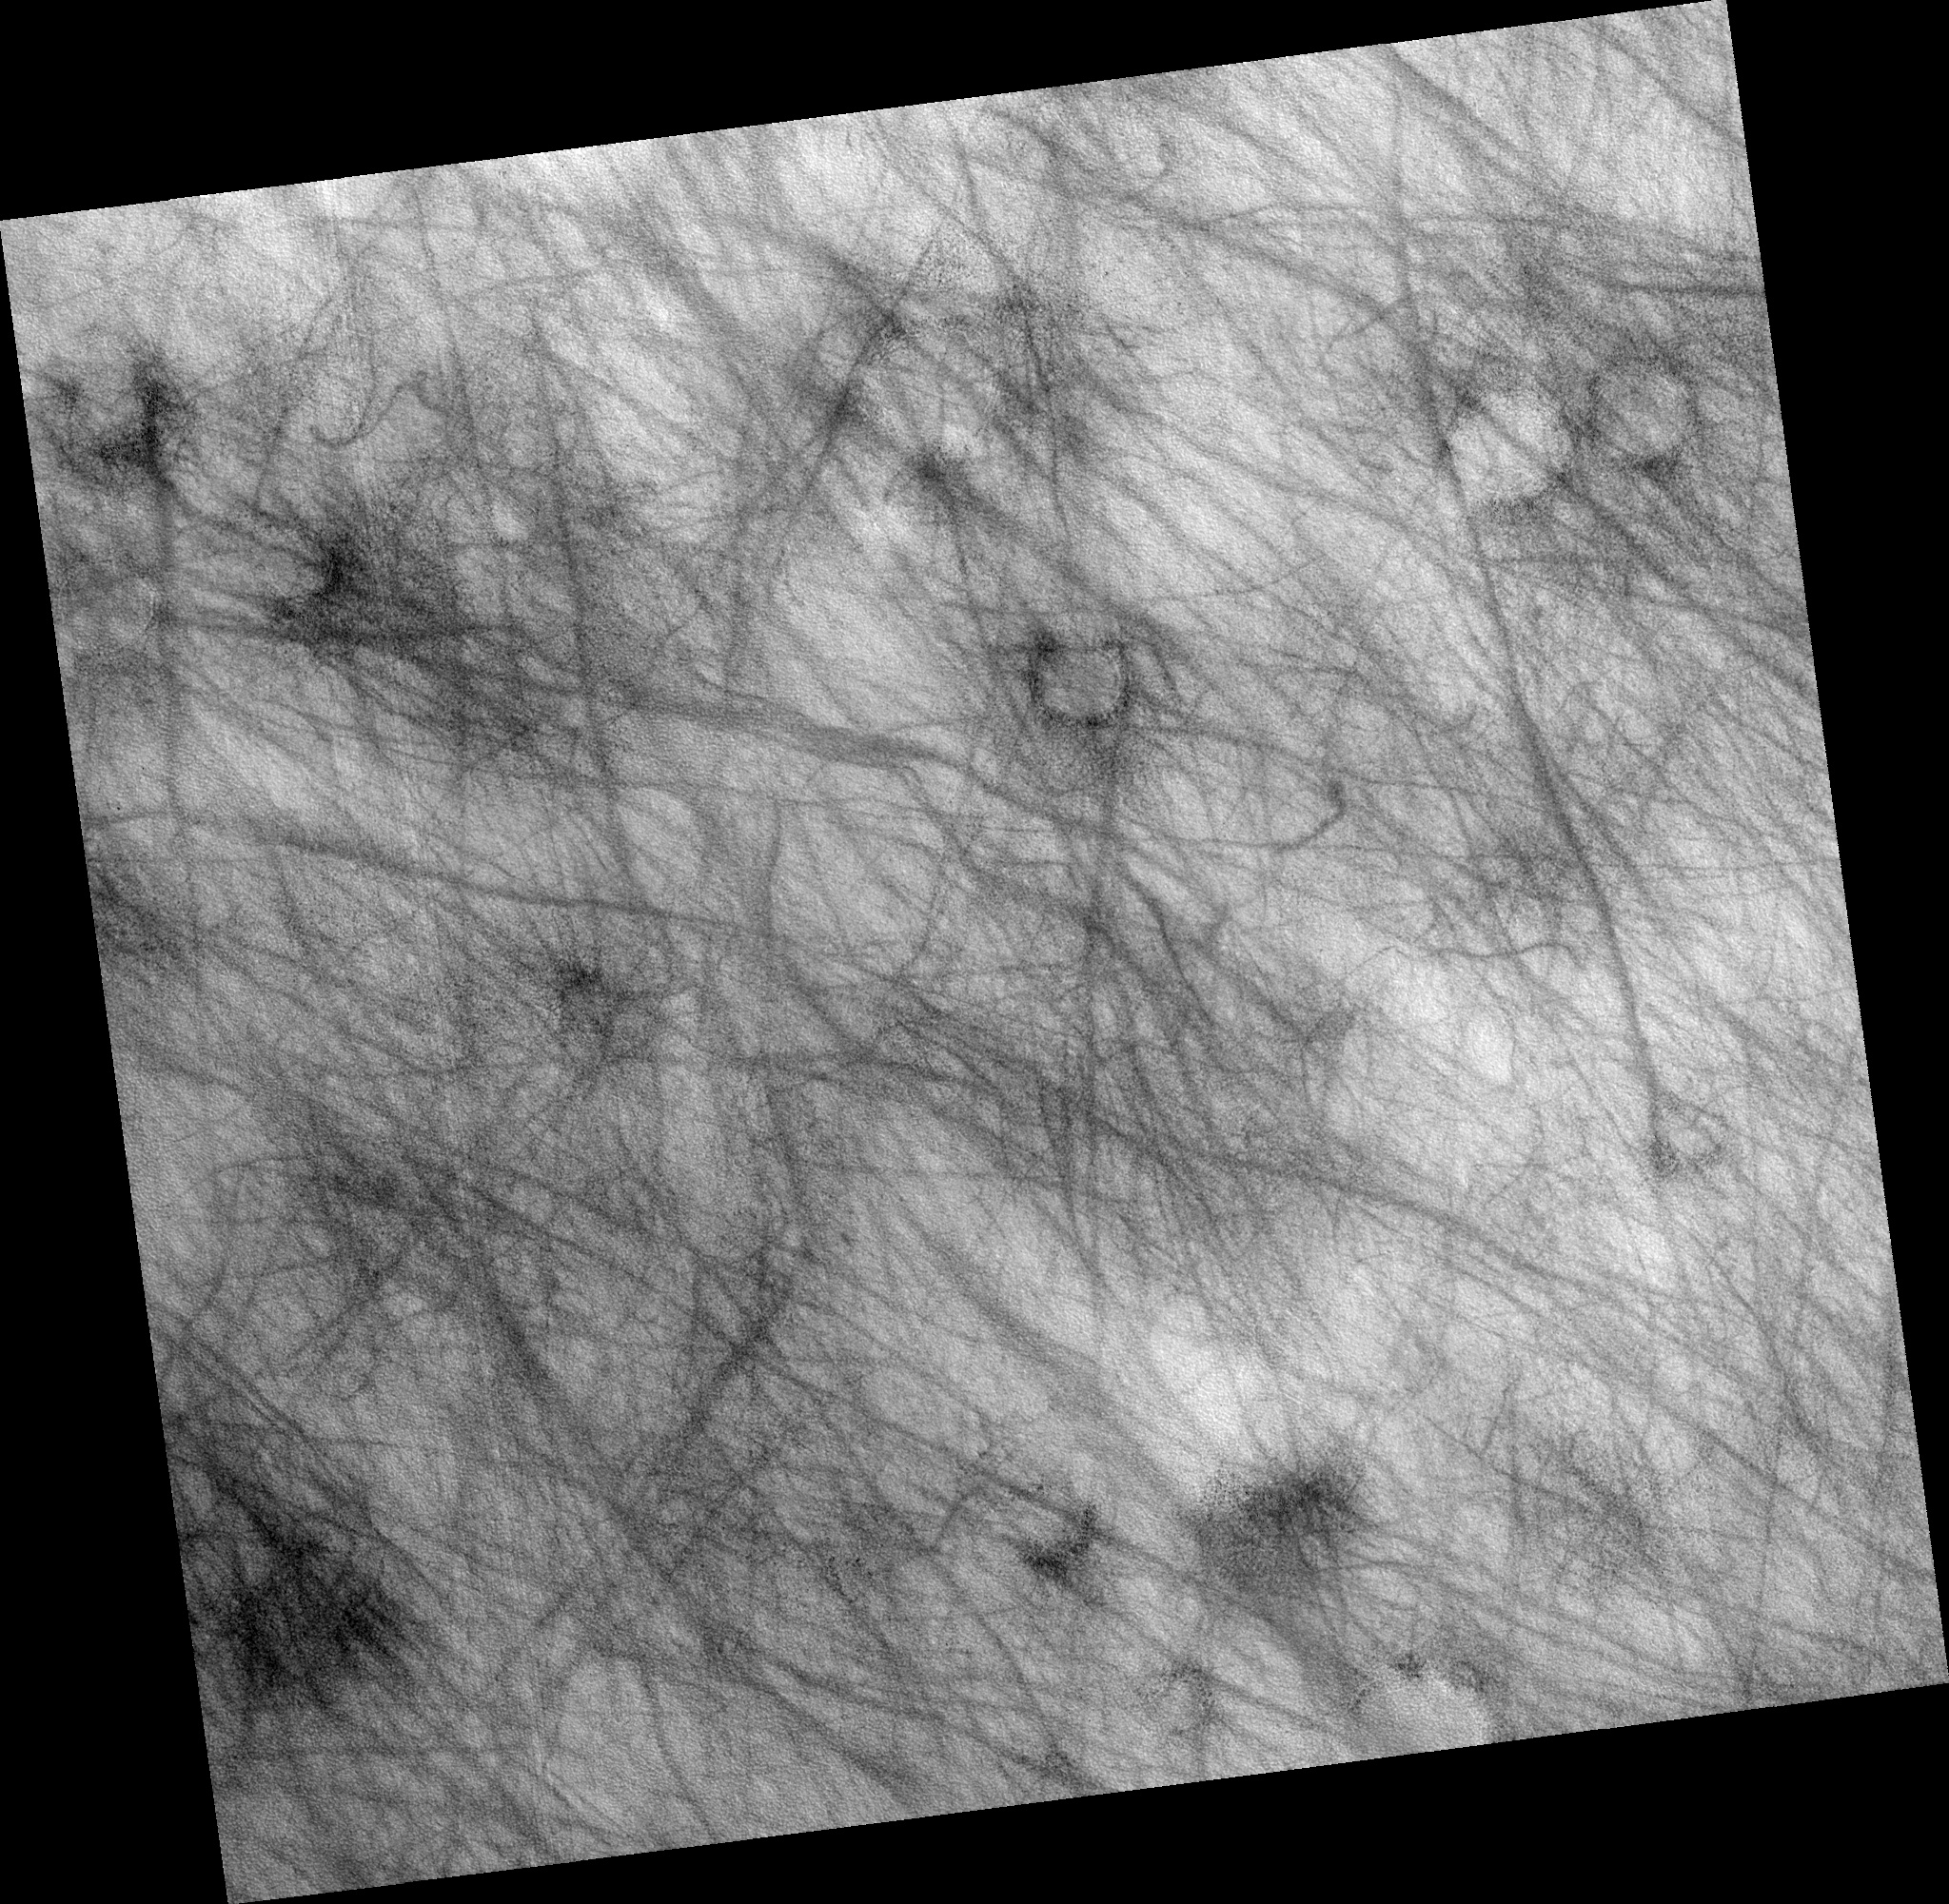

Dust Devil Tracks in Northern Plains

Image PSP_001481_2410 was taken by the High Resolution Imaging Science Experiment (HiRISE) camera onboard the Mars Reconnaissance Orbiter spacecraft on November 19, 2006. The complete image is centered at 60.7 degrees latitude, 318.5 degrees East longitude. The range to the target site was 310.3 km (193.9 miles). At this distance the image scale is 31.0 cm/pixel (with 1 x 1 binning) so objects ~93 cm across are resolved. The image shown here has been map-projected to 25 cm/pixel and north is up. The image was taken at a local Mars time of 3:13 PM and the scene is illuminated from the west with a solar incidence angle of 56 degrees, thus the sun was about 34 degrees above the horizon. At a solar longitude of 137.9 degrees, the season on Mars is Northern Summer.

NASA’s Jet Propulsion Laboratory, a division of the California Institute of Technology in Pasadena, manages the Mars Reconnaissance Orbiter for NASA’s Science Mission Directorate, Washington. Lockheed Martin Space Systems, Denver, is the prime contractor for the project and built the spacecraft. The High Resolution Imaging Science Experiment is operated by the University of Arizona, Tucson, and the instrument was built by Ball Aerospace and Technology Corp., Boulder, Colo.

Credit: NASA/JPL/Univ. of Arizona